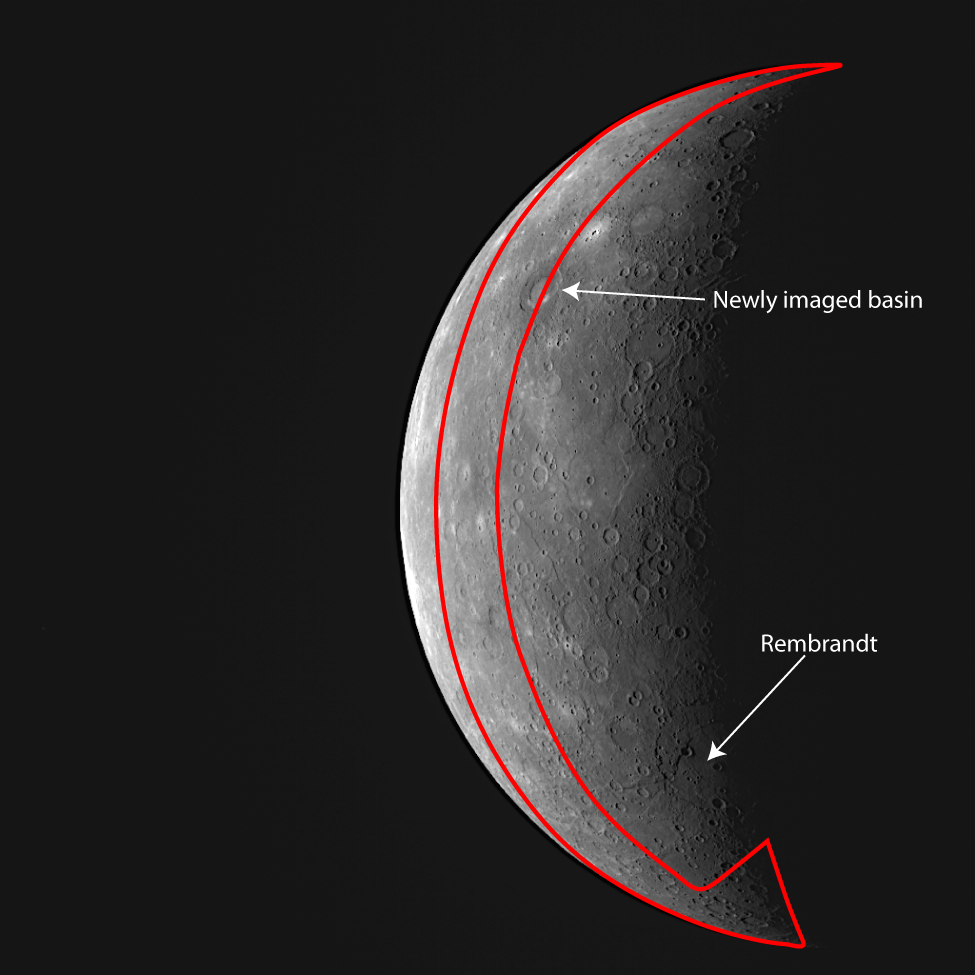

Outlining MESSENGER’s New Imaging Coverage

MESSENGER imaged Mercury’s partially sunlit surface on its approach to the planet yesterday. This WAC image reveals approximately an additional 5% of the surface (outlined in red) that had been previously unseen by spacecraft. Among the many newly imaged surface features are impact craters, smooth plains, and an intriguing double-ring basin approximately 260 kilometers (125 miles) in diameter. Rembrandt basin straddles Mercury’s terminator (along the right side of the image).

Date Acquired: September 29, 2009
Image Mission Elapsed Time (MET): 162741055
Instrument: Wide Angle Camera (NAC) of the Mercury Dual Imaging System (MDIS)
WAC Filter: 7 (750 nanometers)Resolution: 4.8 kilometers/pixel (3.0 miles/pixel)
Scale: Mercury’s diameter is 4880 kilometers (3030 miles)
Spacecraft Altitude: 26,900 kilometers (16,700 miles)

These images are from MESSENGER, a NASA Discovery mission to conduct the first orbital study of the innermost planet, Mercury. For information regarding the use of images, see the MESSENGER image use policy.

Credit: NASA/Johns Hopkins University Applied Physics Laboratory/Carnegie Institution of Washington